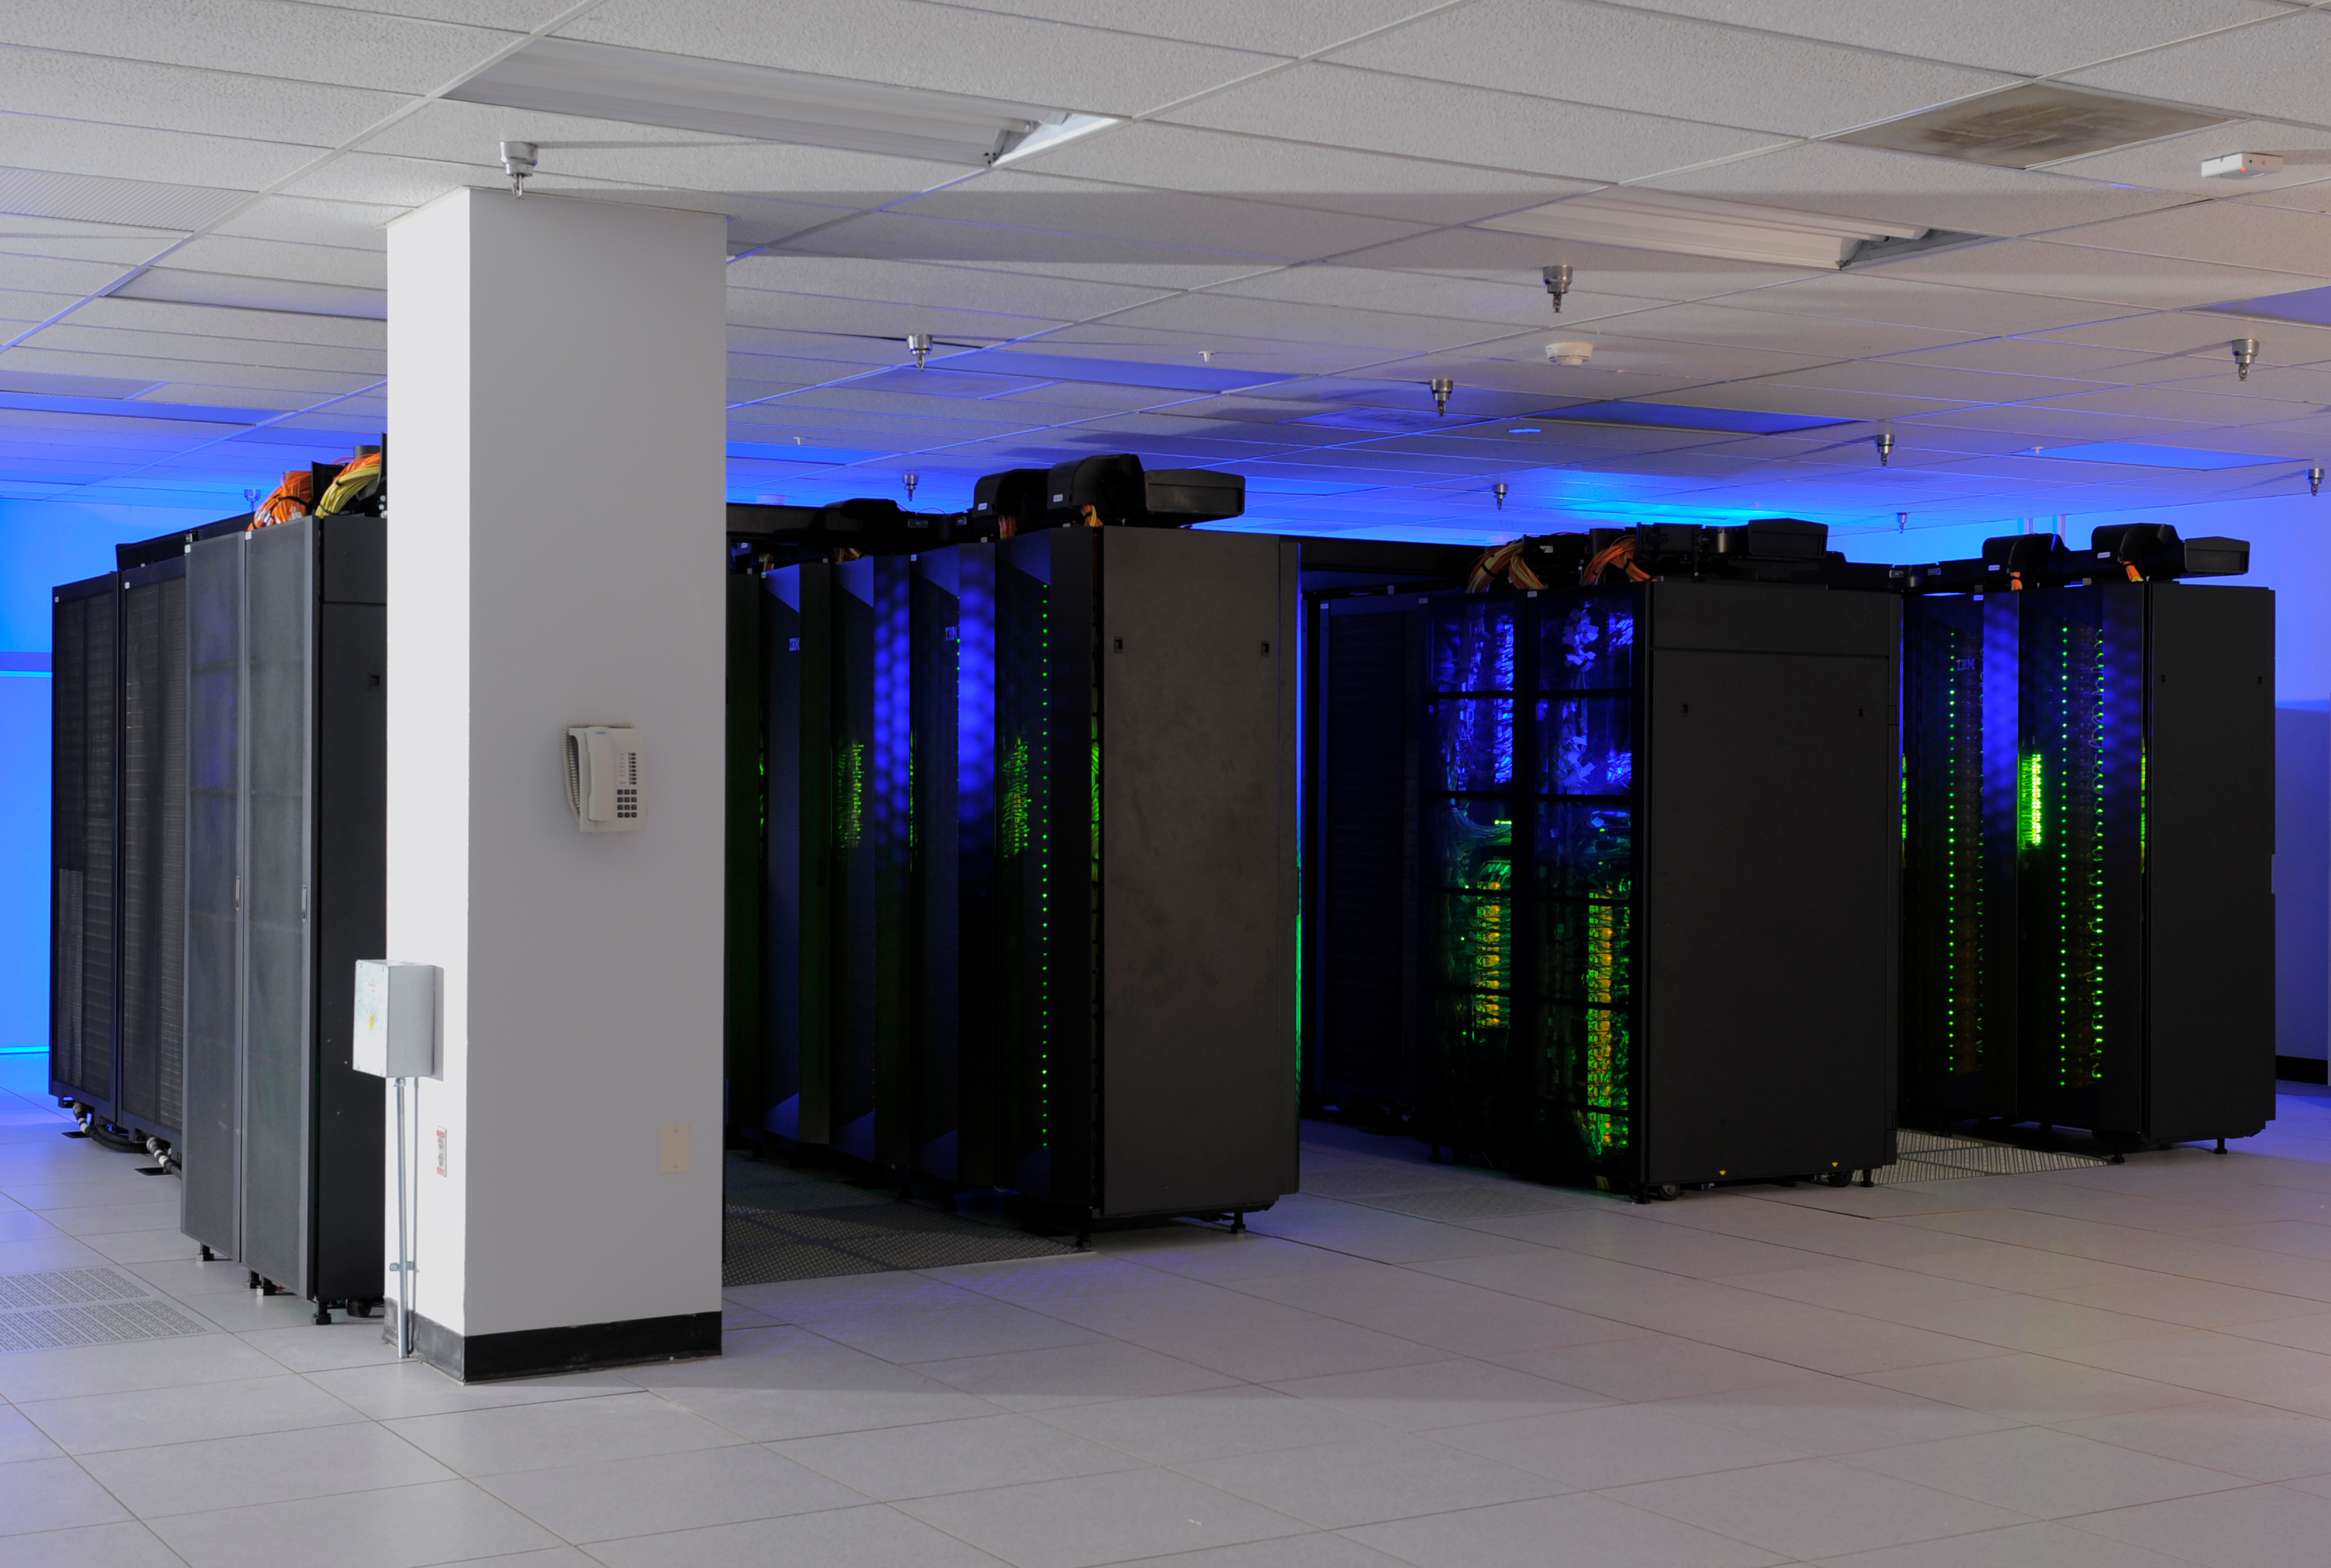

Discover Supercomputer 1

The heart of the NASA Center for Climate Simulation (NCCS) is the “Discover” supercomputer. In 2009, NCCS added more than 8,000 computer processors to Discover, for a total of nearly 15,000 processors.

Credit: NASA/Pat Izzo